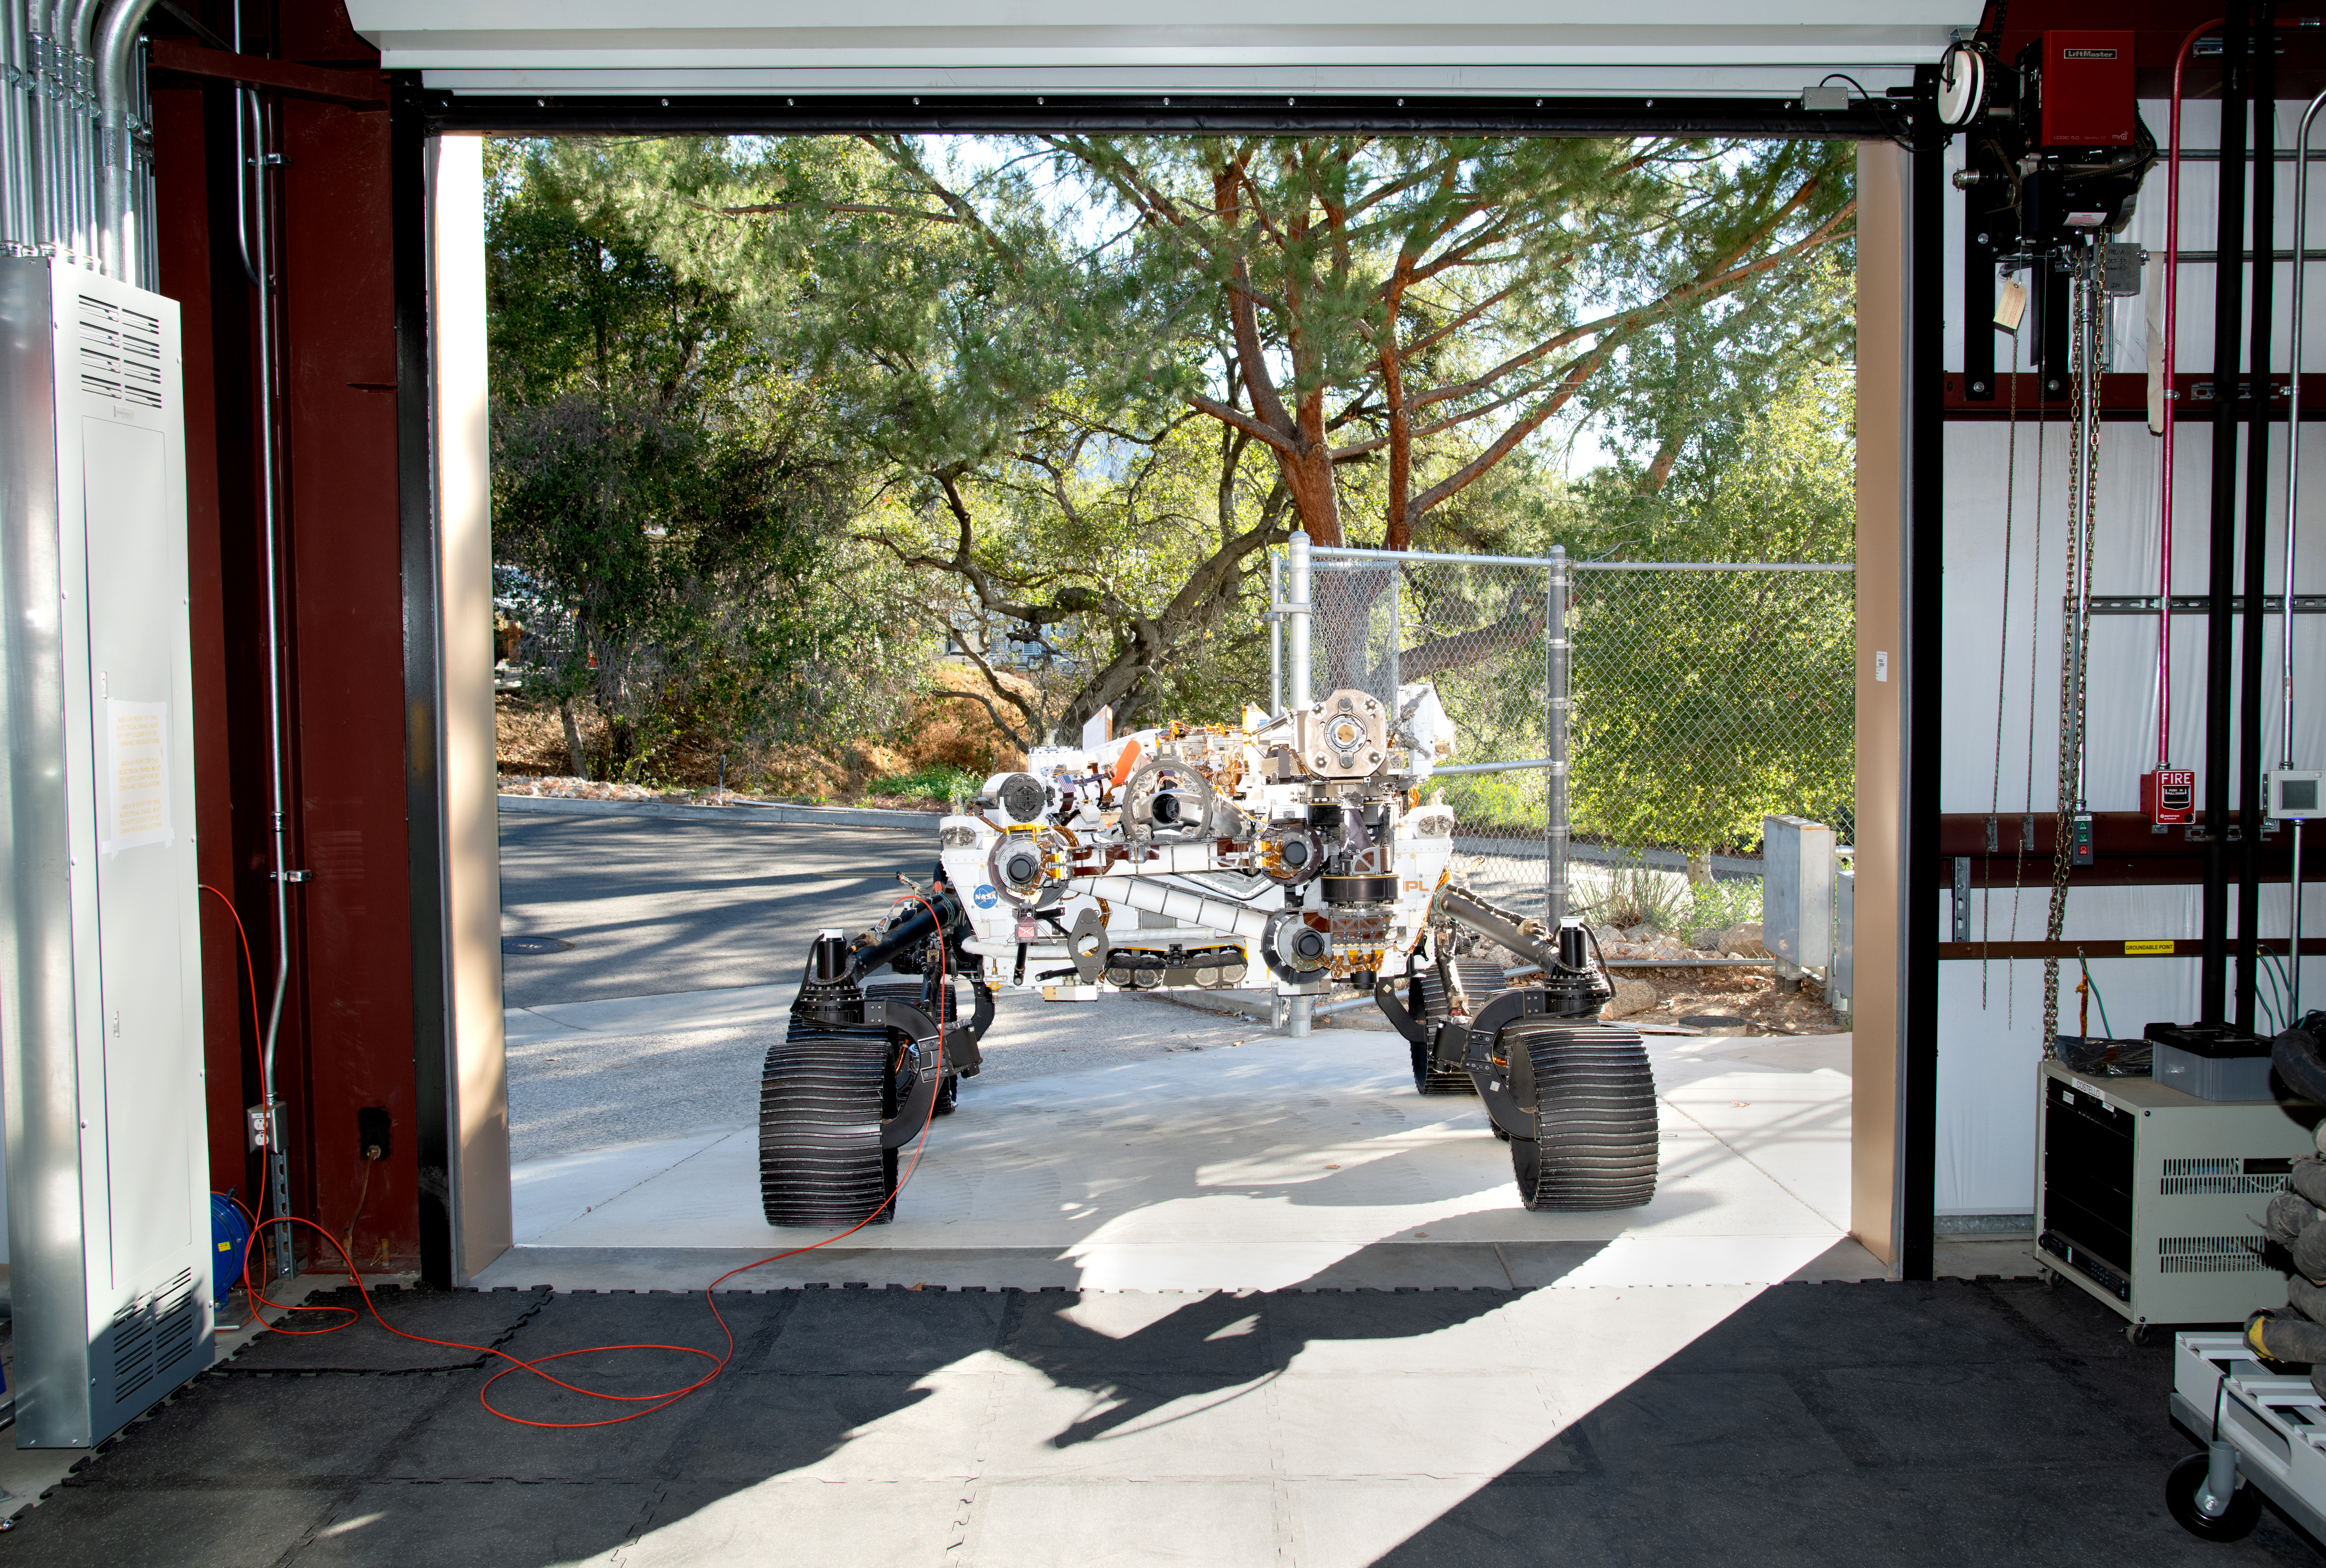

OPTIMISM Ready for Testing

Short for Operational Perseverance Twin for Integration of Mechanisms and Instruments Sent to Mars, OPTIMISM faces a doorway of the Mars Yard garage at NASA’s Jet Propulsion Laboratory on Oct. 29, 2021. Referred to generically as a vehicle system test bed, OPTIMISM was recently updated with additional mobility software and the bulk of the complex sample caching system.

As with vehicle system test beds for other Mars rovers, OPTIMISM is used to test moves and scenarios in the Mars Yard’s simulated Red Planet landscape to help ensure that its twin on Mars can safely execute the commands sent by Earth-bound controllers. The tests could also potentially reveal unexpected problems Perseverance might encounter. With longer drives in Perseverance’s near future, another job for OPTIMISM will involve presenting new challenges to the rover’s autonomous navigation system, or AutoNav.

A key objective for Perseverance’s mission on Mars is astrobiology, including the search for signs of ancient microbial life. The rover will characterize the planet’s geology and past climate, pave the way for human exploration of the Red Planet, and be the first mission to collect and cache Martian rock and regolith (broken rock and dust).

Subsequent NASA missions, in cooperation with ESA (European Space Agency), would send spacecraft to Mars to collect these sealed samples from the surface and return them to Earth for in-depth analysis.

The Mars 2020 Perseverance mission is part of NASA’s Moon to Mars exploration approach, which includes Artemis missions to the Moon that will help prepare for human exploration of the Red Planet.

JPL, which is managed for NASA by Caltech in Pasadena, California, built and manages operations of the Perseverance rover.

Credit: NASA/JPL-Caltech